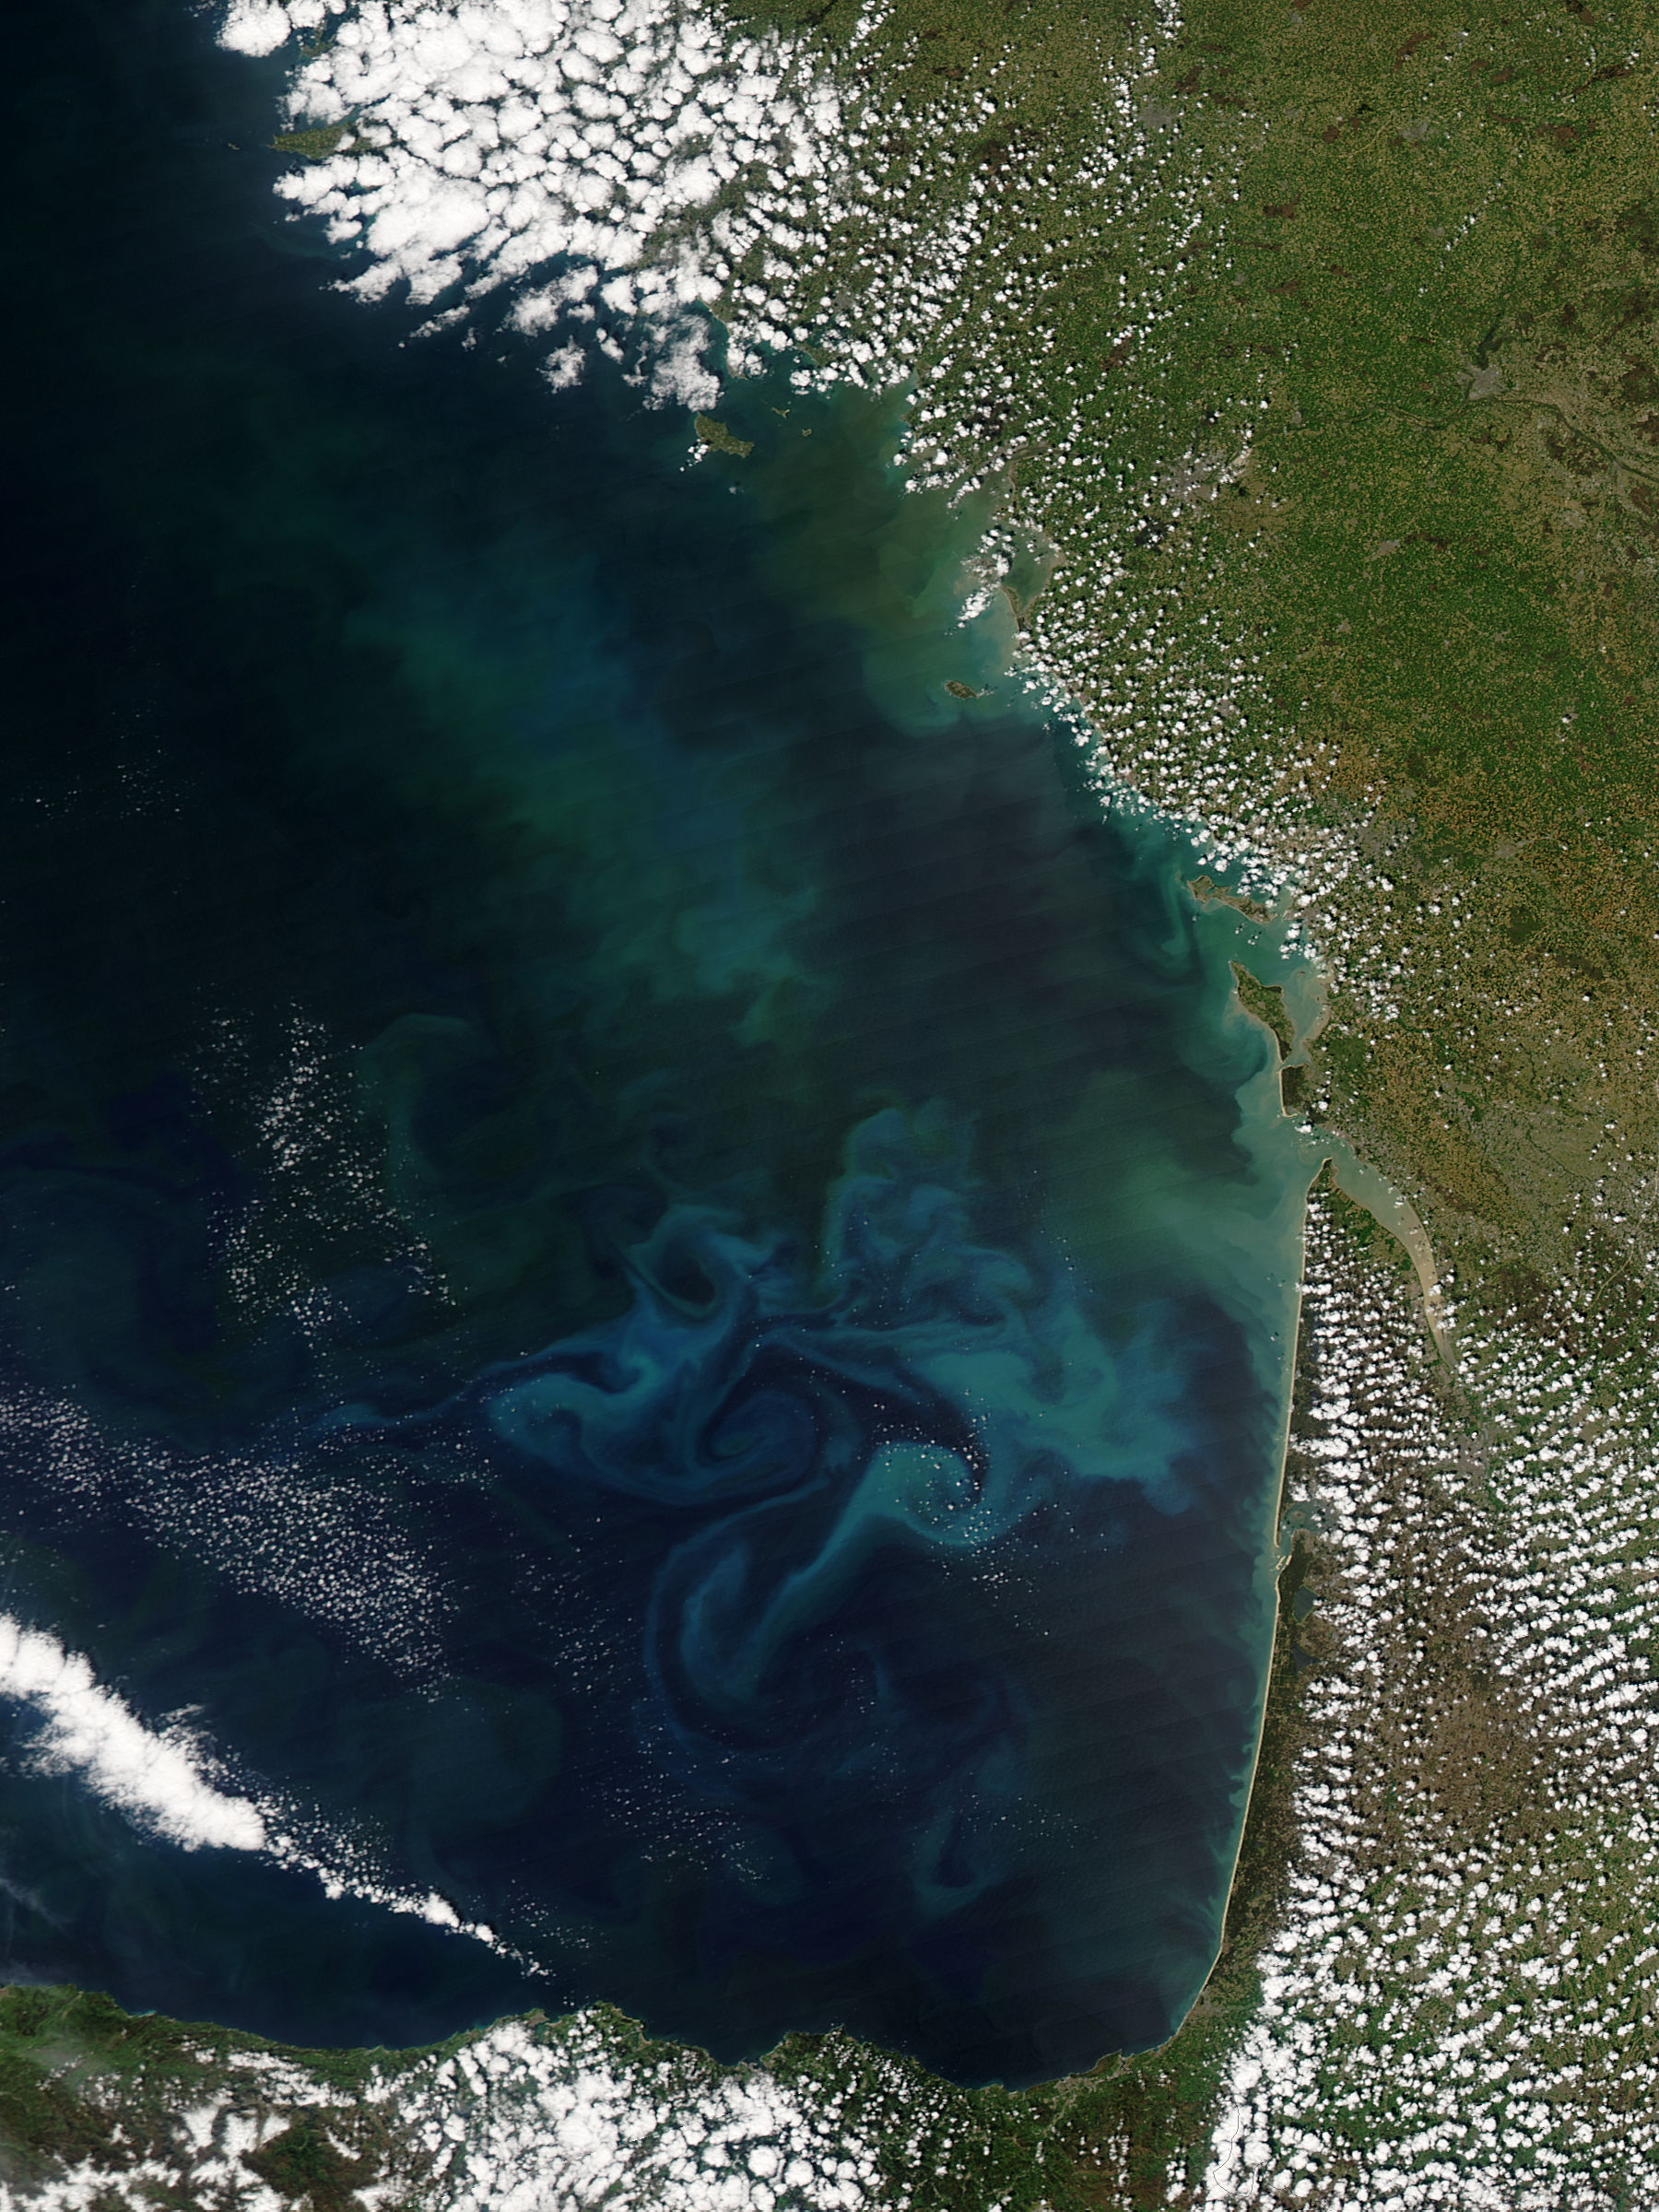

Phytoplankton bloom in the Bay of Biscay

Springtime in the Bay of Biscay, off the coast of France, as in most places, is a season of abundant growth. On April 20, 2013, the Moderate Resolution Imaging Spectroradiometer (MODIS) aboard NASA’s Aqua satellite captured this true-color image of the dynamic growth of a springtime phytoplankton bloom. The swirling colors indicate the presence of vast numbers of phytoplankton – tiny plant-like microorganisms that live in both fresh and salt water. Although these organisms live year-round in the Bay of Biscay, it is only when conditions are right that explosive blooms occur. In spring, the lengthening sunlight, the increased nutrient load swept into the Bay from ocean currents and from snowmelt carried by freshwater rivers, combined with warming waters create the perfect conditions to spur phytoplankton in to tremendous growth. The result is a swirling, multi-hued discoloration that can be easily seen from space. Each year, typically from March through April, such blooms occur in the Bay of Biscay. By May, however, conditions are not as favorable and the blooms fade, then disappear.

Credit: NASA/GSFC/Jeff Schmaltz/MODIS Land Rapid Response Team